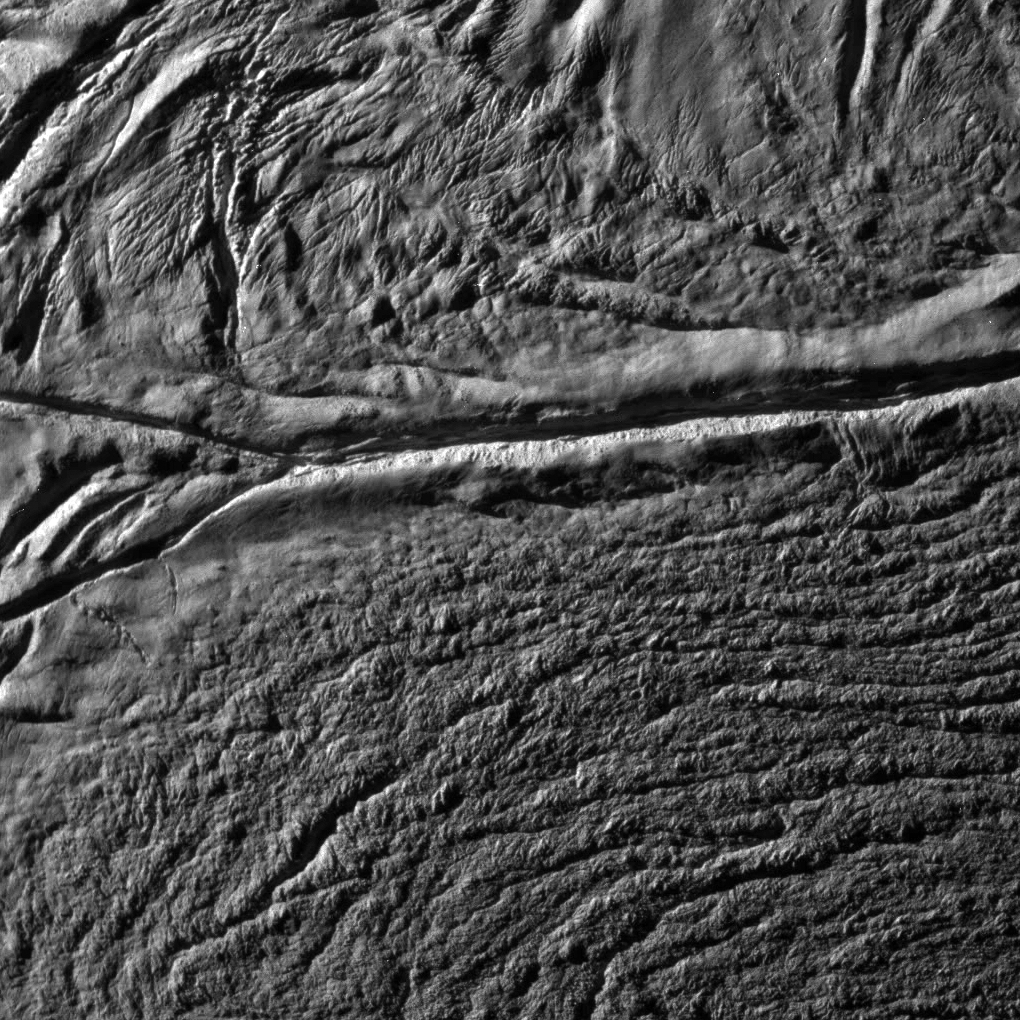

Enceladus Rev 91 Flyby – Skeet Shoot #8

This Cassini image was the eight ‘skeet shoot’ narrow-angle image captured during the October 31, 2008, flyby of Saturn’s moon Enceladus.

The source region for jets II and III (see PIA08385) has been identified. The image was taken with the Cassini spacecraft narrow-angle camera on Oct. 31, 2008, at a distance of approximately 5,568 kilometers (3,480 miles) from Enceladus and at a sun-Enceladus-spacecraft, or phase, angle of 75 degrees. Image scale is 33 meters per pixel (108 feet) per pixel.

The Cassini-Huygens mission is a cooperative project of NASA, the European Space Agency and the Italian Space Agency. The Jet Propulsion Laboratory, a division of the California Institute of Technology in Pasadena, manages the mission for NASA’s Science Mission Directorate, Washington, D.C. The Cassini orbiter and its two onboard cameras were designed, developed and assembled at JPL. The imaging operations center is based at the Space Science Institute in Boulder, Colo.

Credit: NASA/JPL/Space Science Institute